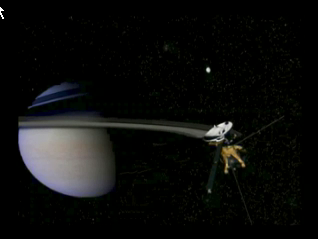

Enceladus Animation

This animation shows the Cassini spacecraft approaching Saturn’s icy moon Enceladus. It shows the highest resolution images obtained of the moon’s surface. This is followed by a depiction of Saturn’s magnetic field, which interacts with Enceladus’ atmosphere and presumed plume coming from the south pole.

The Cassini-Huygens mission is a cooperative project of NASA, the European Space Agency and the Italian Space Agency. The Jet Propulsion Laboratory, a division of the California Institute of Technology in Pasadena, manages the mission for NASA’s Science Mission Directorate, Washington, D.C. The Cassini orbiter was designed, developed and assembled at JPL.

Credit: NASA/JPL